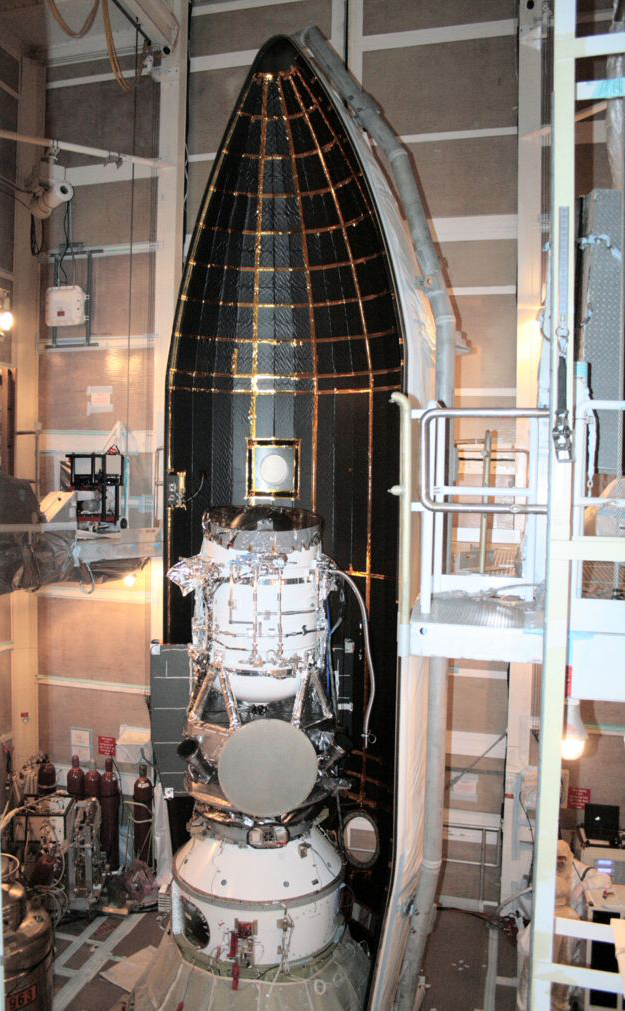

WISE Snug in its Nose Cone

NASA’s Wide-field Infrared Survey Explorer (WISE) is shown inside one-half of the nose cone, or fairing, that will protect it during launch. The spacecraft is clamped to the top of the rocket above the white conical fitting. The fairing will split open like a clamshell about five minutes after launch.

Credit: NASA/JPL-Caltech/United Launch Alliance